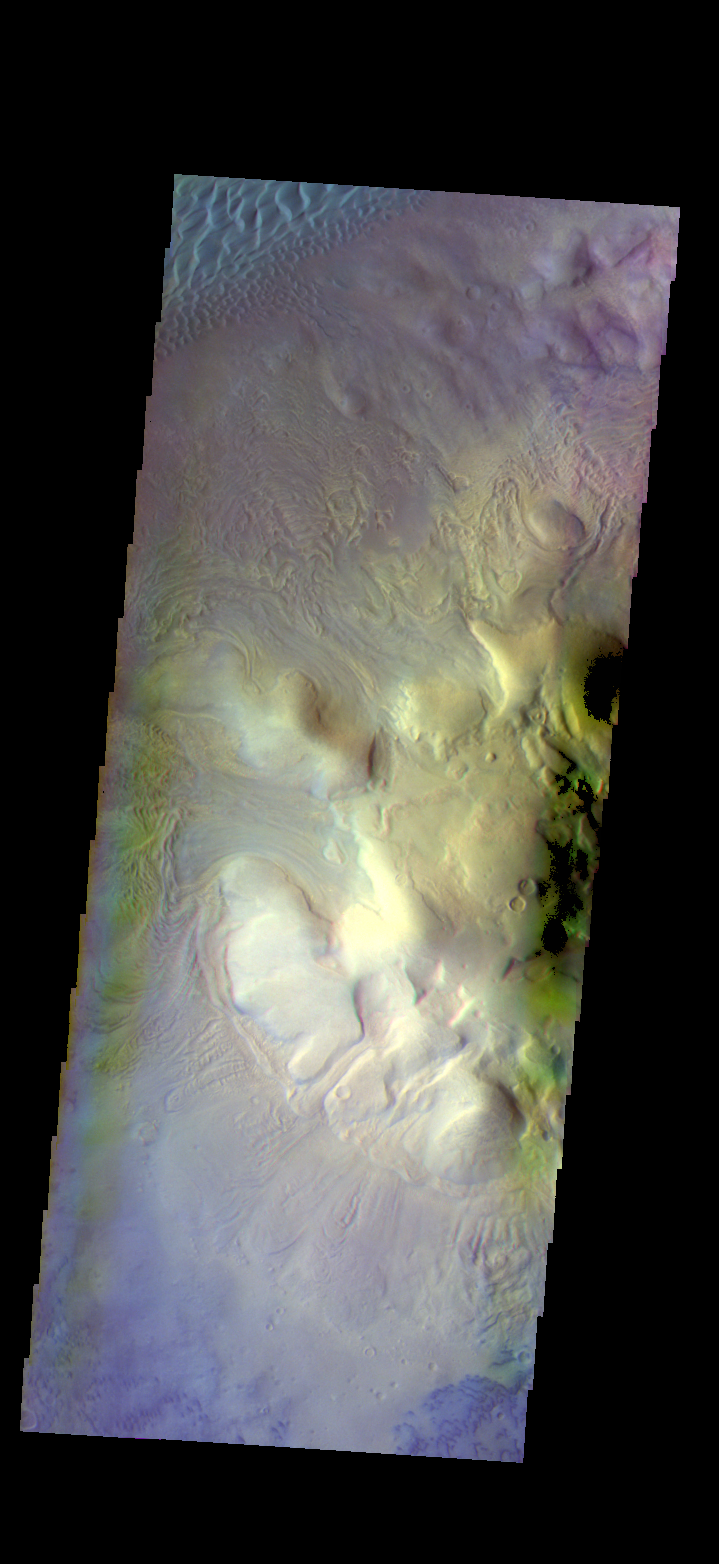

Investigating Mars: Moreux Crater

This image of Moreux Crater shows the highest elevations of the central peak, as well as the nearby sand dunes. In this false color image sand dunes are “blue”. Smaller patches of blue are located on the central peak materials and indicate where surface winds have moved fine materials on/off the peak deposits. The pitted and curvilinear morphology of the central peak deposits have been interpreted to have formed by glacial activity. Moreux Crater is located in northern Arabia Terra and has a diameter of 138 kilometers.

The THEMIS VIS camera contains 5 filters. The data from different filters can be combined in multiple ways to create a false color image. These false color images may reveal subtle variations of the surface not easily identified in a single band image.

The Odyssey spacecraft has spent over 15 years in orbit around Mars, circling the planet more than 69000 times. It holds the record for longest working spacecraft at Mars. THEMIS, the IR/VIS camera system, has collected data for the entire mission and provides images covering all seasons and lighting conditions. Over the years many features of interest have received repeated imaging, building up a suite of images covering the entire feature. From the deepest chasma to the tallest volcano, individual dunes inside craters and dune fields that encircle the north pole, channels carved by water and lava, and a variety of other feature, THEMIS has imaged them all. For the next several months the image of the day will focus on the Tharsis volcanoes, the various chasmata of Valles Marineris, and the major dunes fields. We hope you enjoy these images!

Credit: NASA/JPL-Caltech/ASU